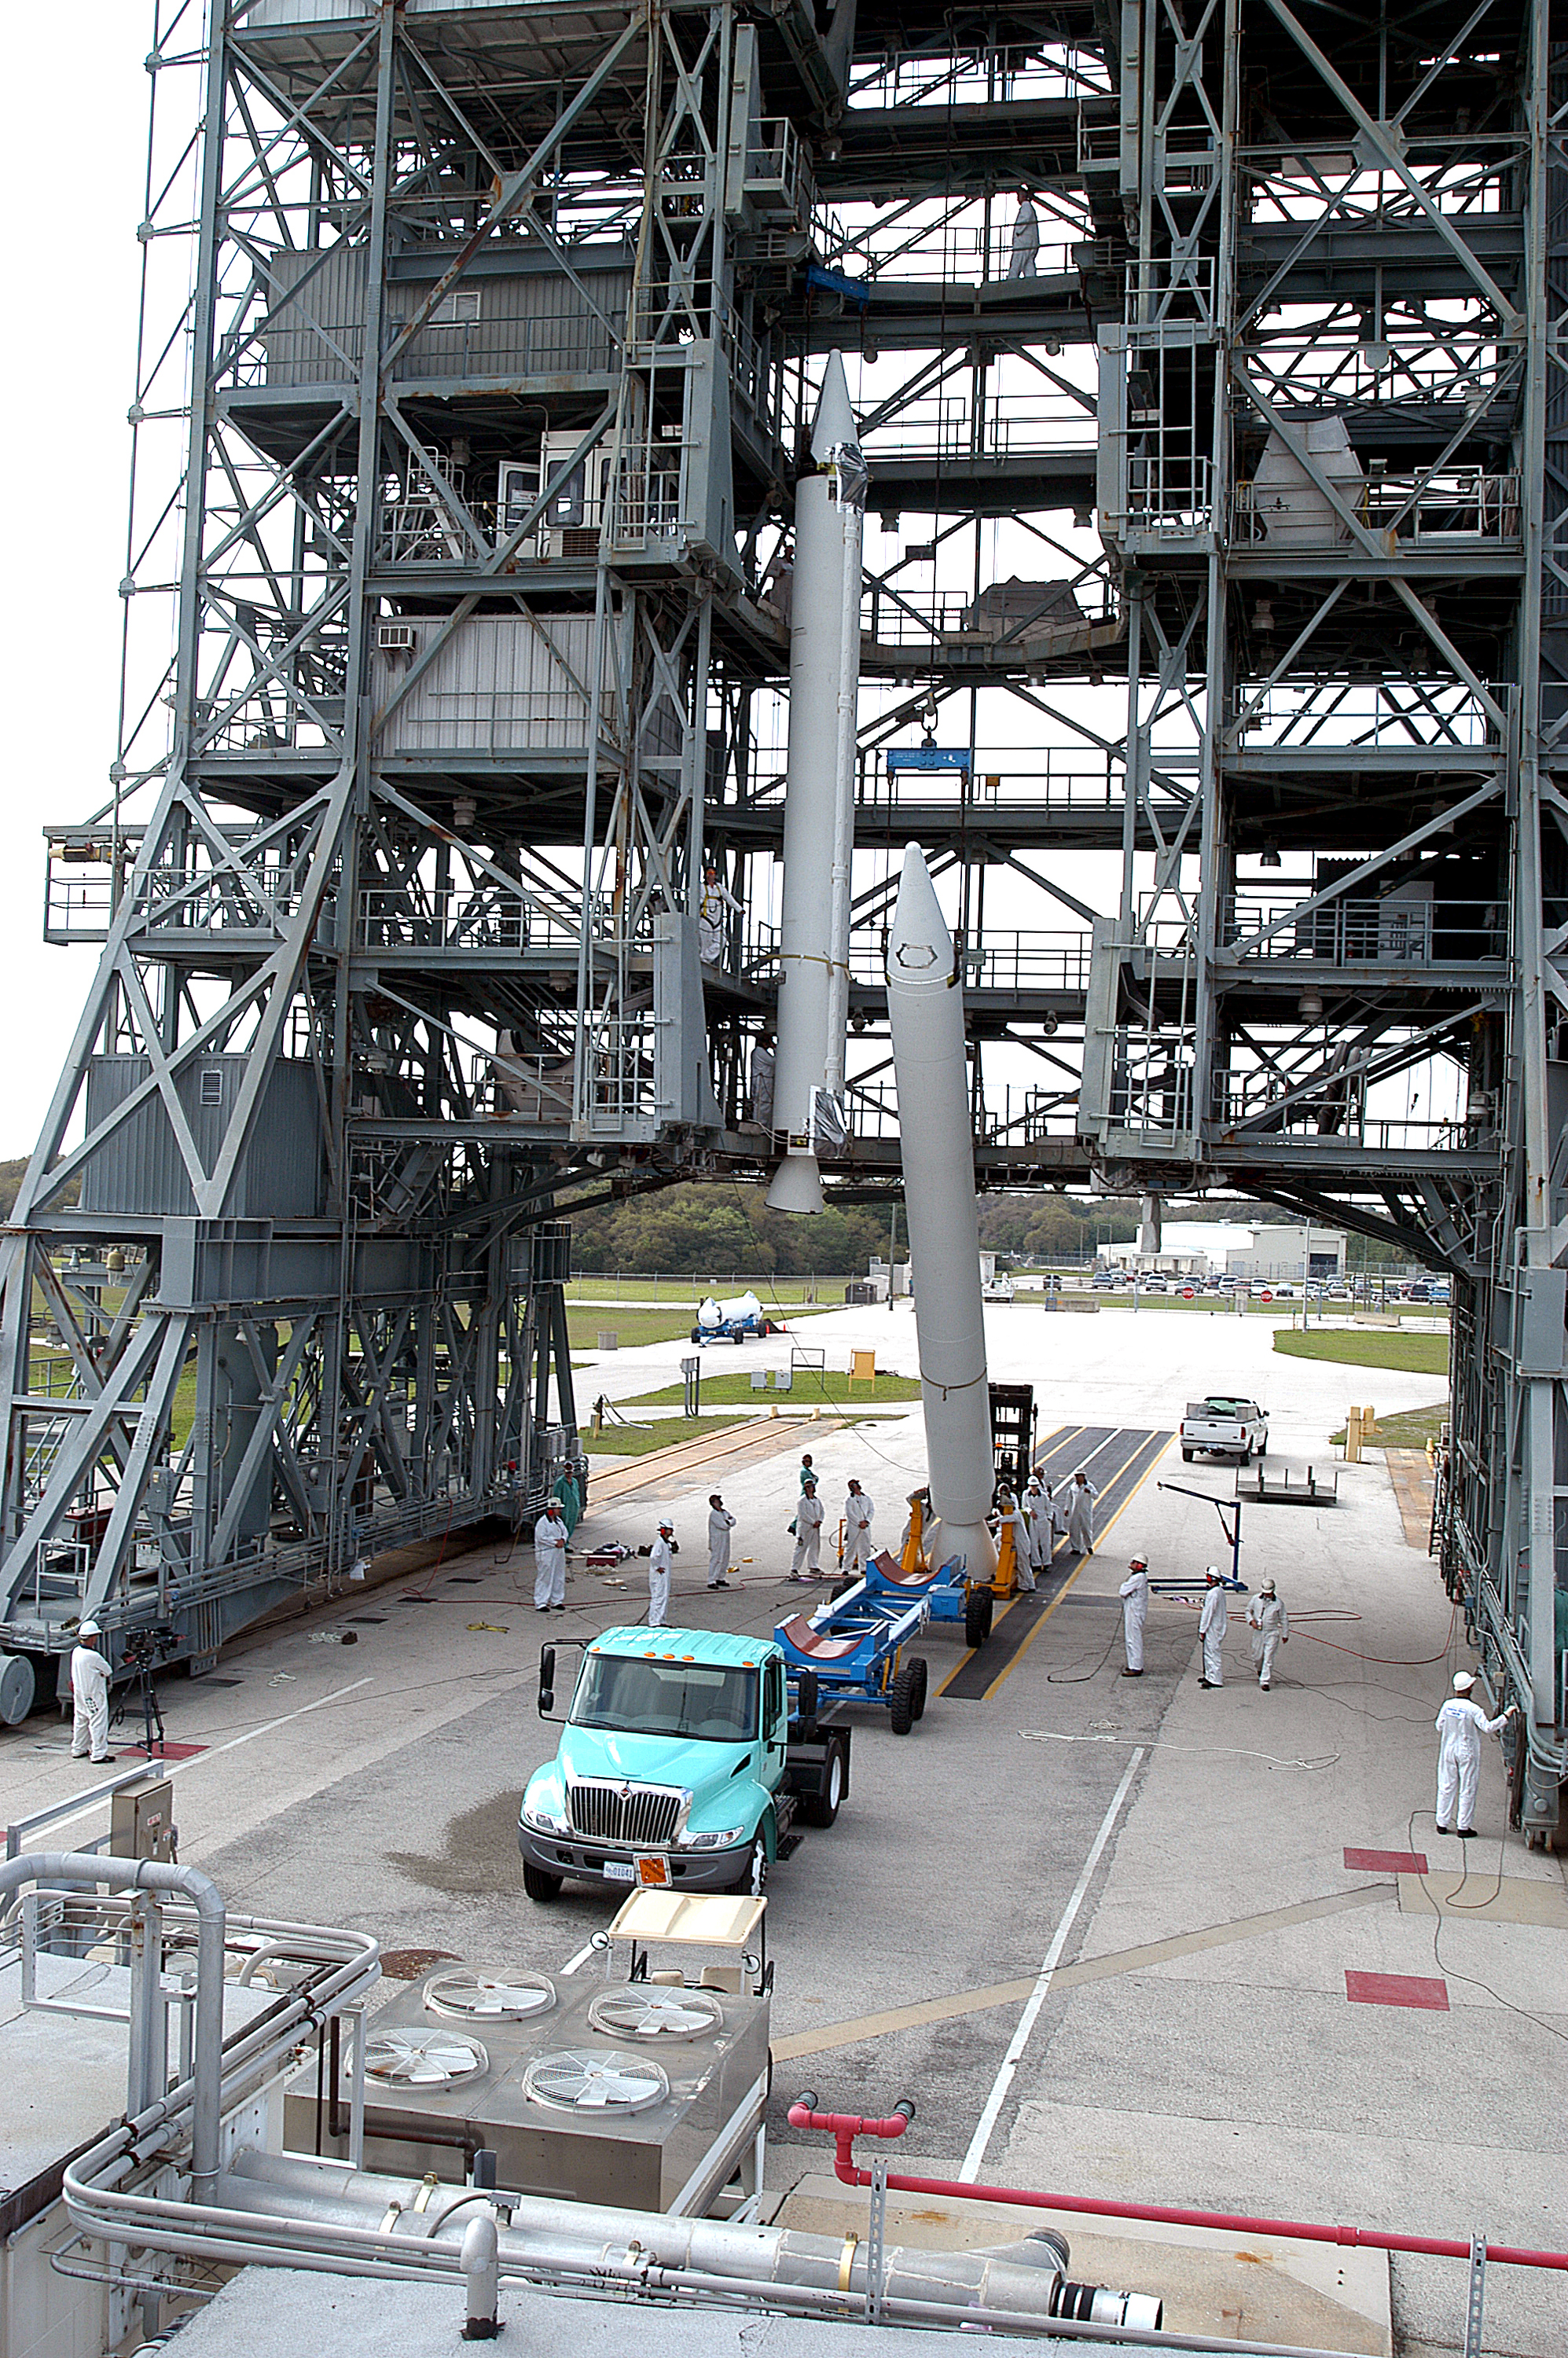

The Rocket that Didn't Launch Spitzer

A Delta II rocket, initially intended to launch the Spitzer Space Telescope on April 18, 2003. However, due to additional engineering tests that were needed on the rocket, the launch was delayed and the rocket was instead used to launch a Mars mission. Spitzer launched on a different rocket on August 25, 2003.

Credit: NASA/KSC